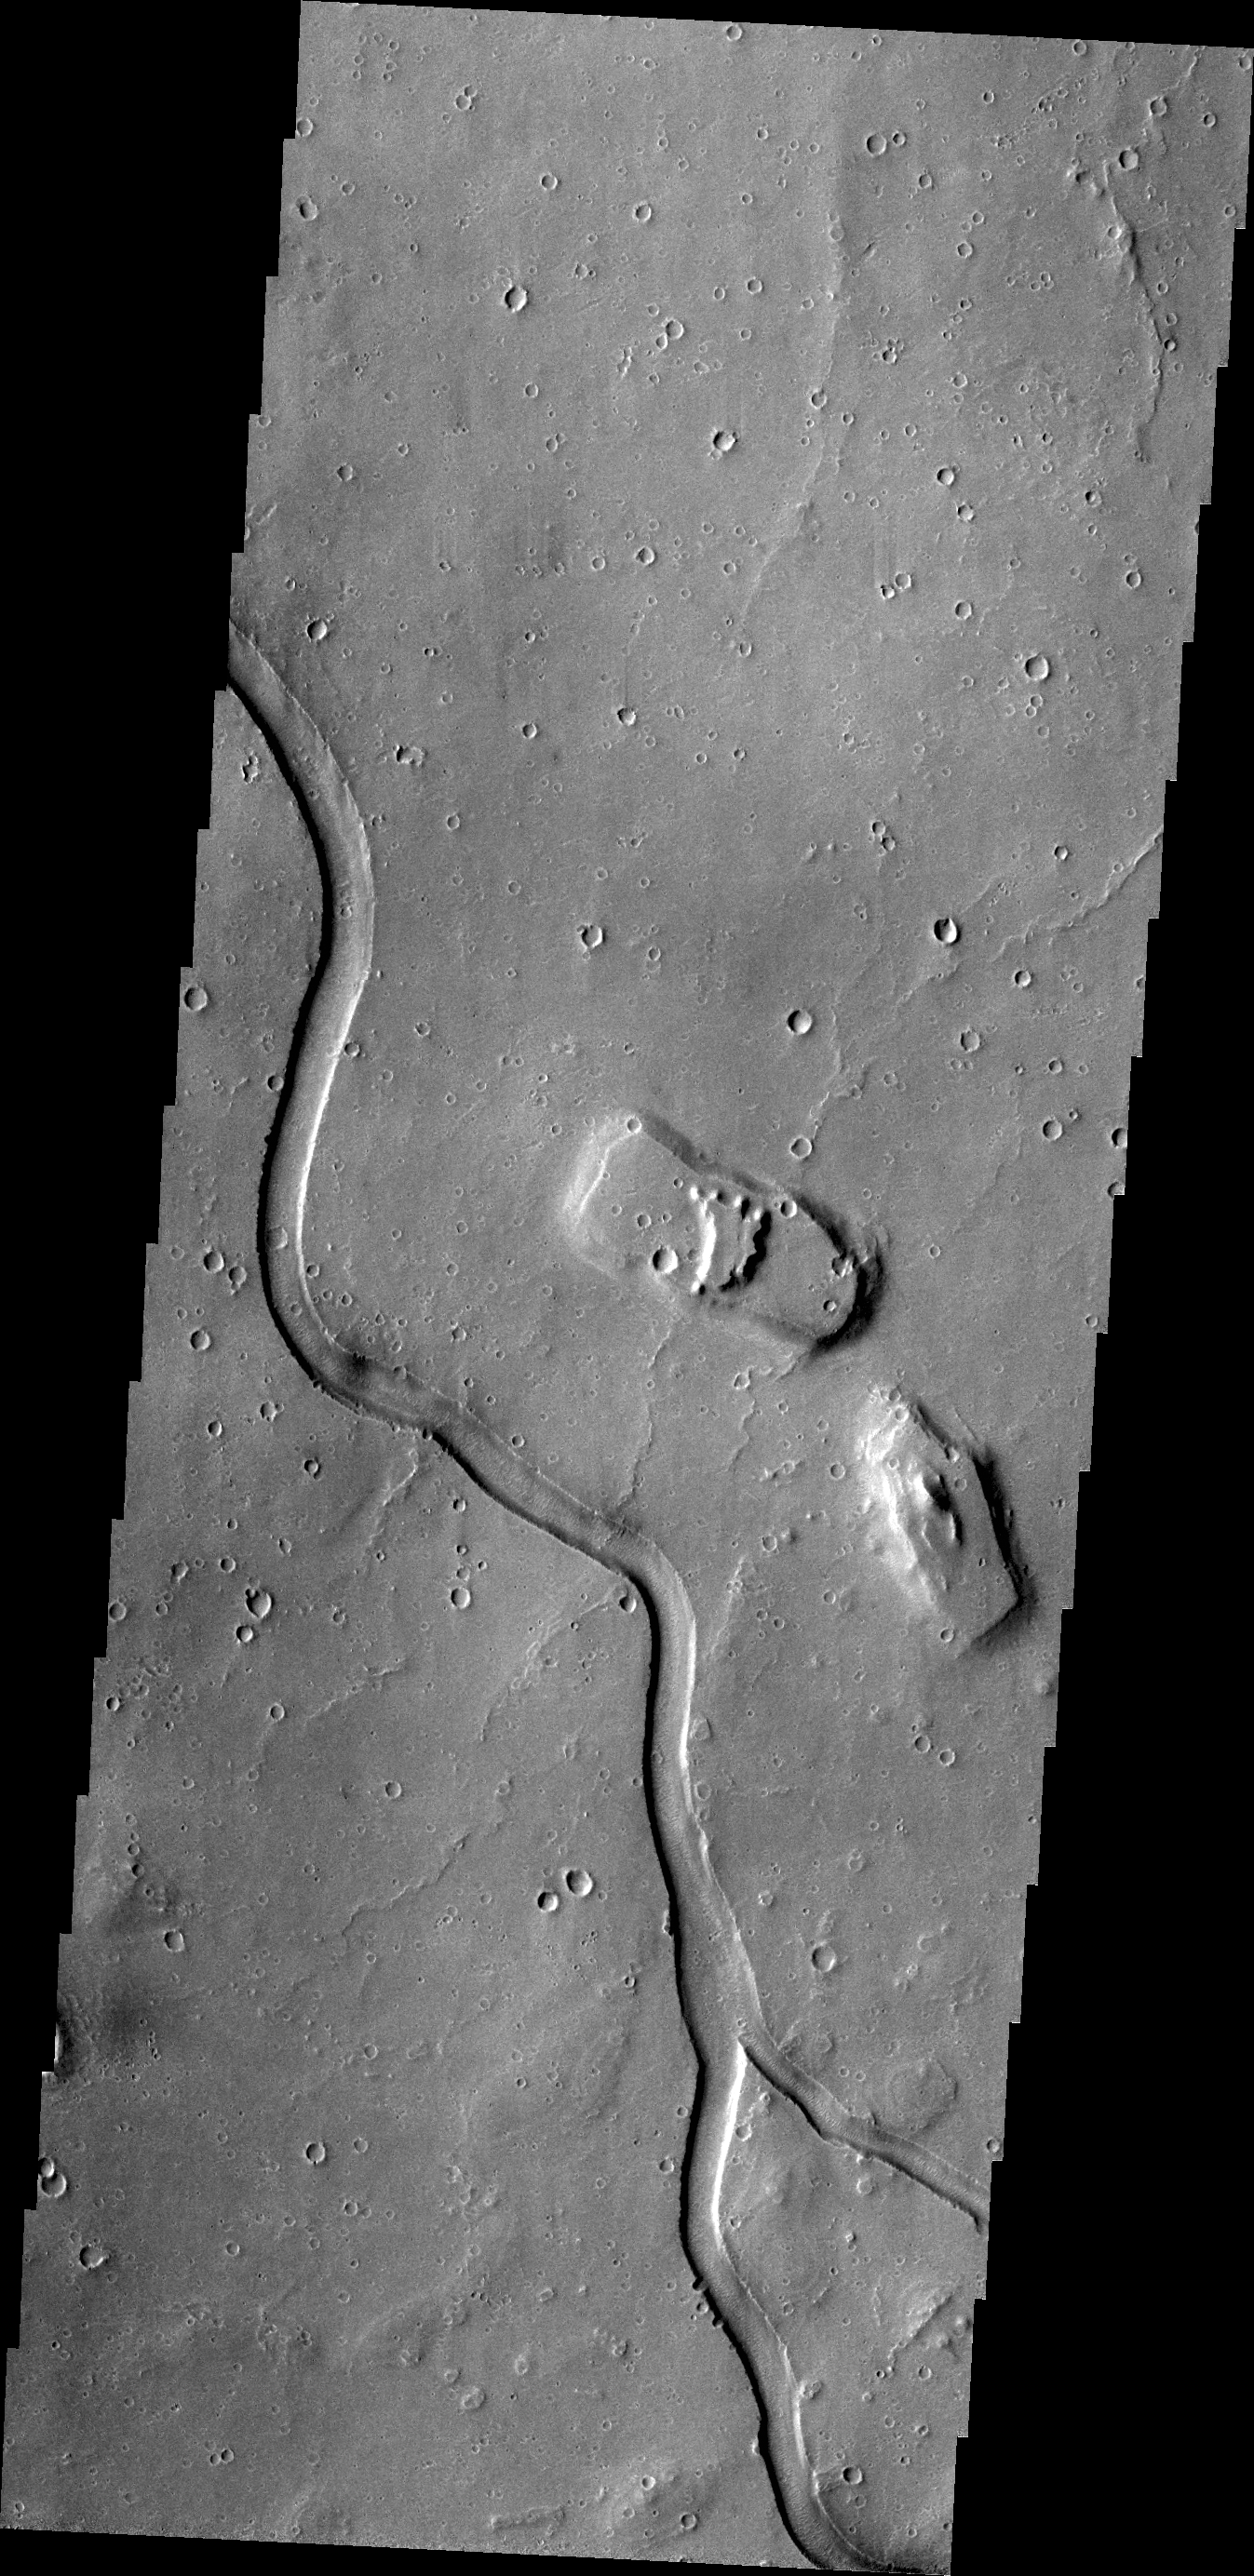

Hebrus Valles

The channel in this VIS image is part of Hebrus Vallis, located on the western margin of the Elysium volcanic complex.

Credit: NASA/JPL/ASU